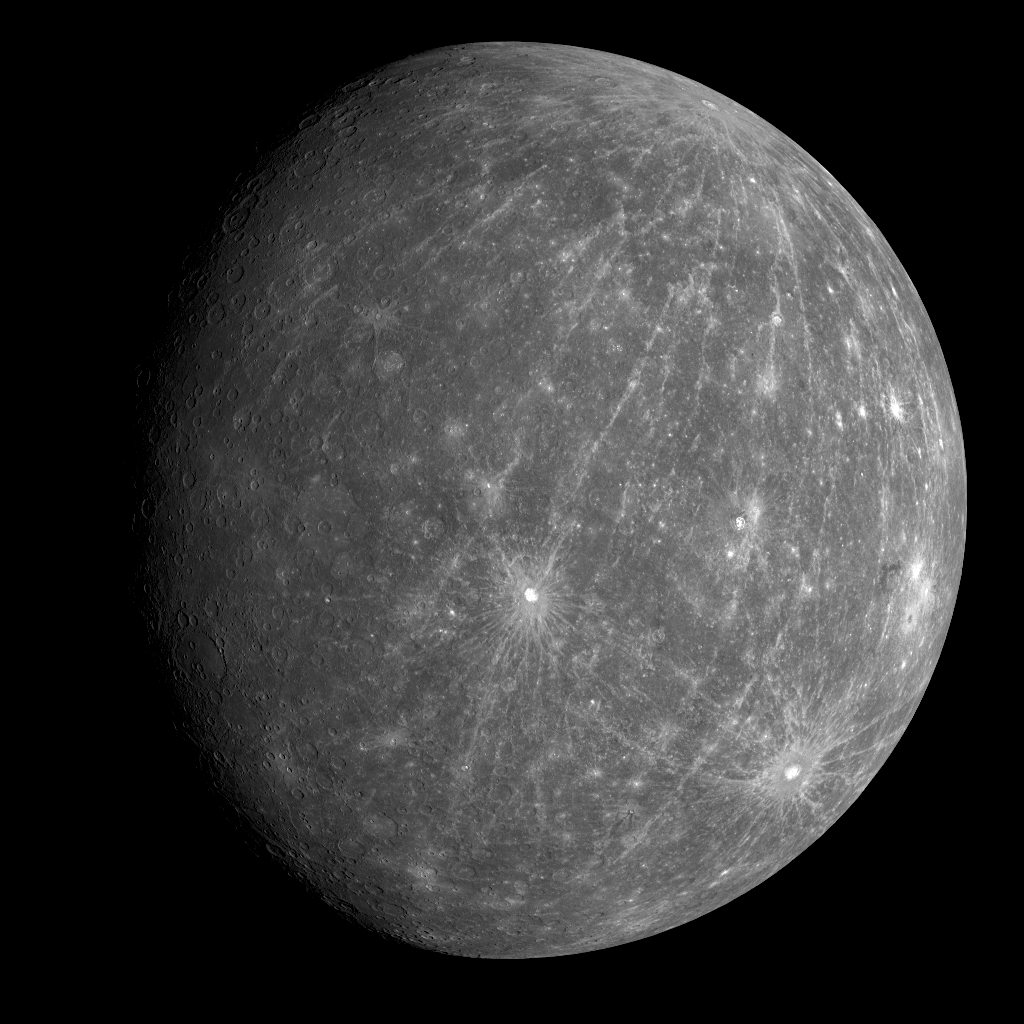

Mercury as Never Seen Before

Yesterday, at 4:40 am EDT, MESSENGER successfully completed its second flyby of Mercury. Today, at about 1:50 am EDT, the images taken during the flyby encounter began to be received back on Earth. The spectacular image shown here is one of the first to be returned and shows a WAC image of the departing planet taken about 90 minutes after the spacecraft’s closest approach to Mercury. The bright crater just south of the center of the image is Kuiper, identified on images from the Mariner 10 mission in the 1970s. For most of the terrain east of Kuiper, toward the limb (edge) of the planet, the departing images are the first spacecraft views of that portion of Mercury’s surface. A striking characteristic of this newly imaged area is the large pattern of rays that extend from the northern region of Mercury to regions south of Kuiper. This extensive ray system appears to emanate from a relatively young crater newly imaged by MESSENGER, providing a view of the planet distinctly unique from that obtained during MESSENGER’s first flyby (see PIA10172). This young, extensively rayed crater, along with the prominent rayed crater to the southeast of Kuiper, near the limb of the planet, were both seen in Earth-based radar images of Mercury but not previously imaged by spacecraft. As the MESSENGER team is busy examining this newly obtained view that is only a few hours old, data from the flyby continue to stream down to Earth, including higher resolution close-up images of this previously unseen terrain.

Date Acquired: October 6, 2008
Image Mission Elapsed Time (MET): 131775256
Instrument: Wide Angle Camera (WAC) of the Mercury Dual Imaging System (MDIS)
WAC Filter: 6 (430 nanometers)
Resolution: 5 kilometers/pixel (3 miles/pixel)
Scale: Mercury’s diameter is 4880 kilometers (3030 miles)
Spacecraft Altitude: 27,000 kilometers (17,000 miles)

These images are from MESSENGER, a NASA Discovery mission to conduct the first orbital study of the innermost planet, Mercury. For information regarding the use of images, see the MESSENGER image use policy.

Credit: NASA/Johns Hopkins University Applied Physics Laboratory/Carnegie Institution of Washington